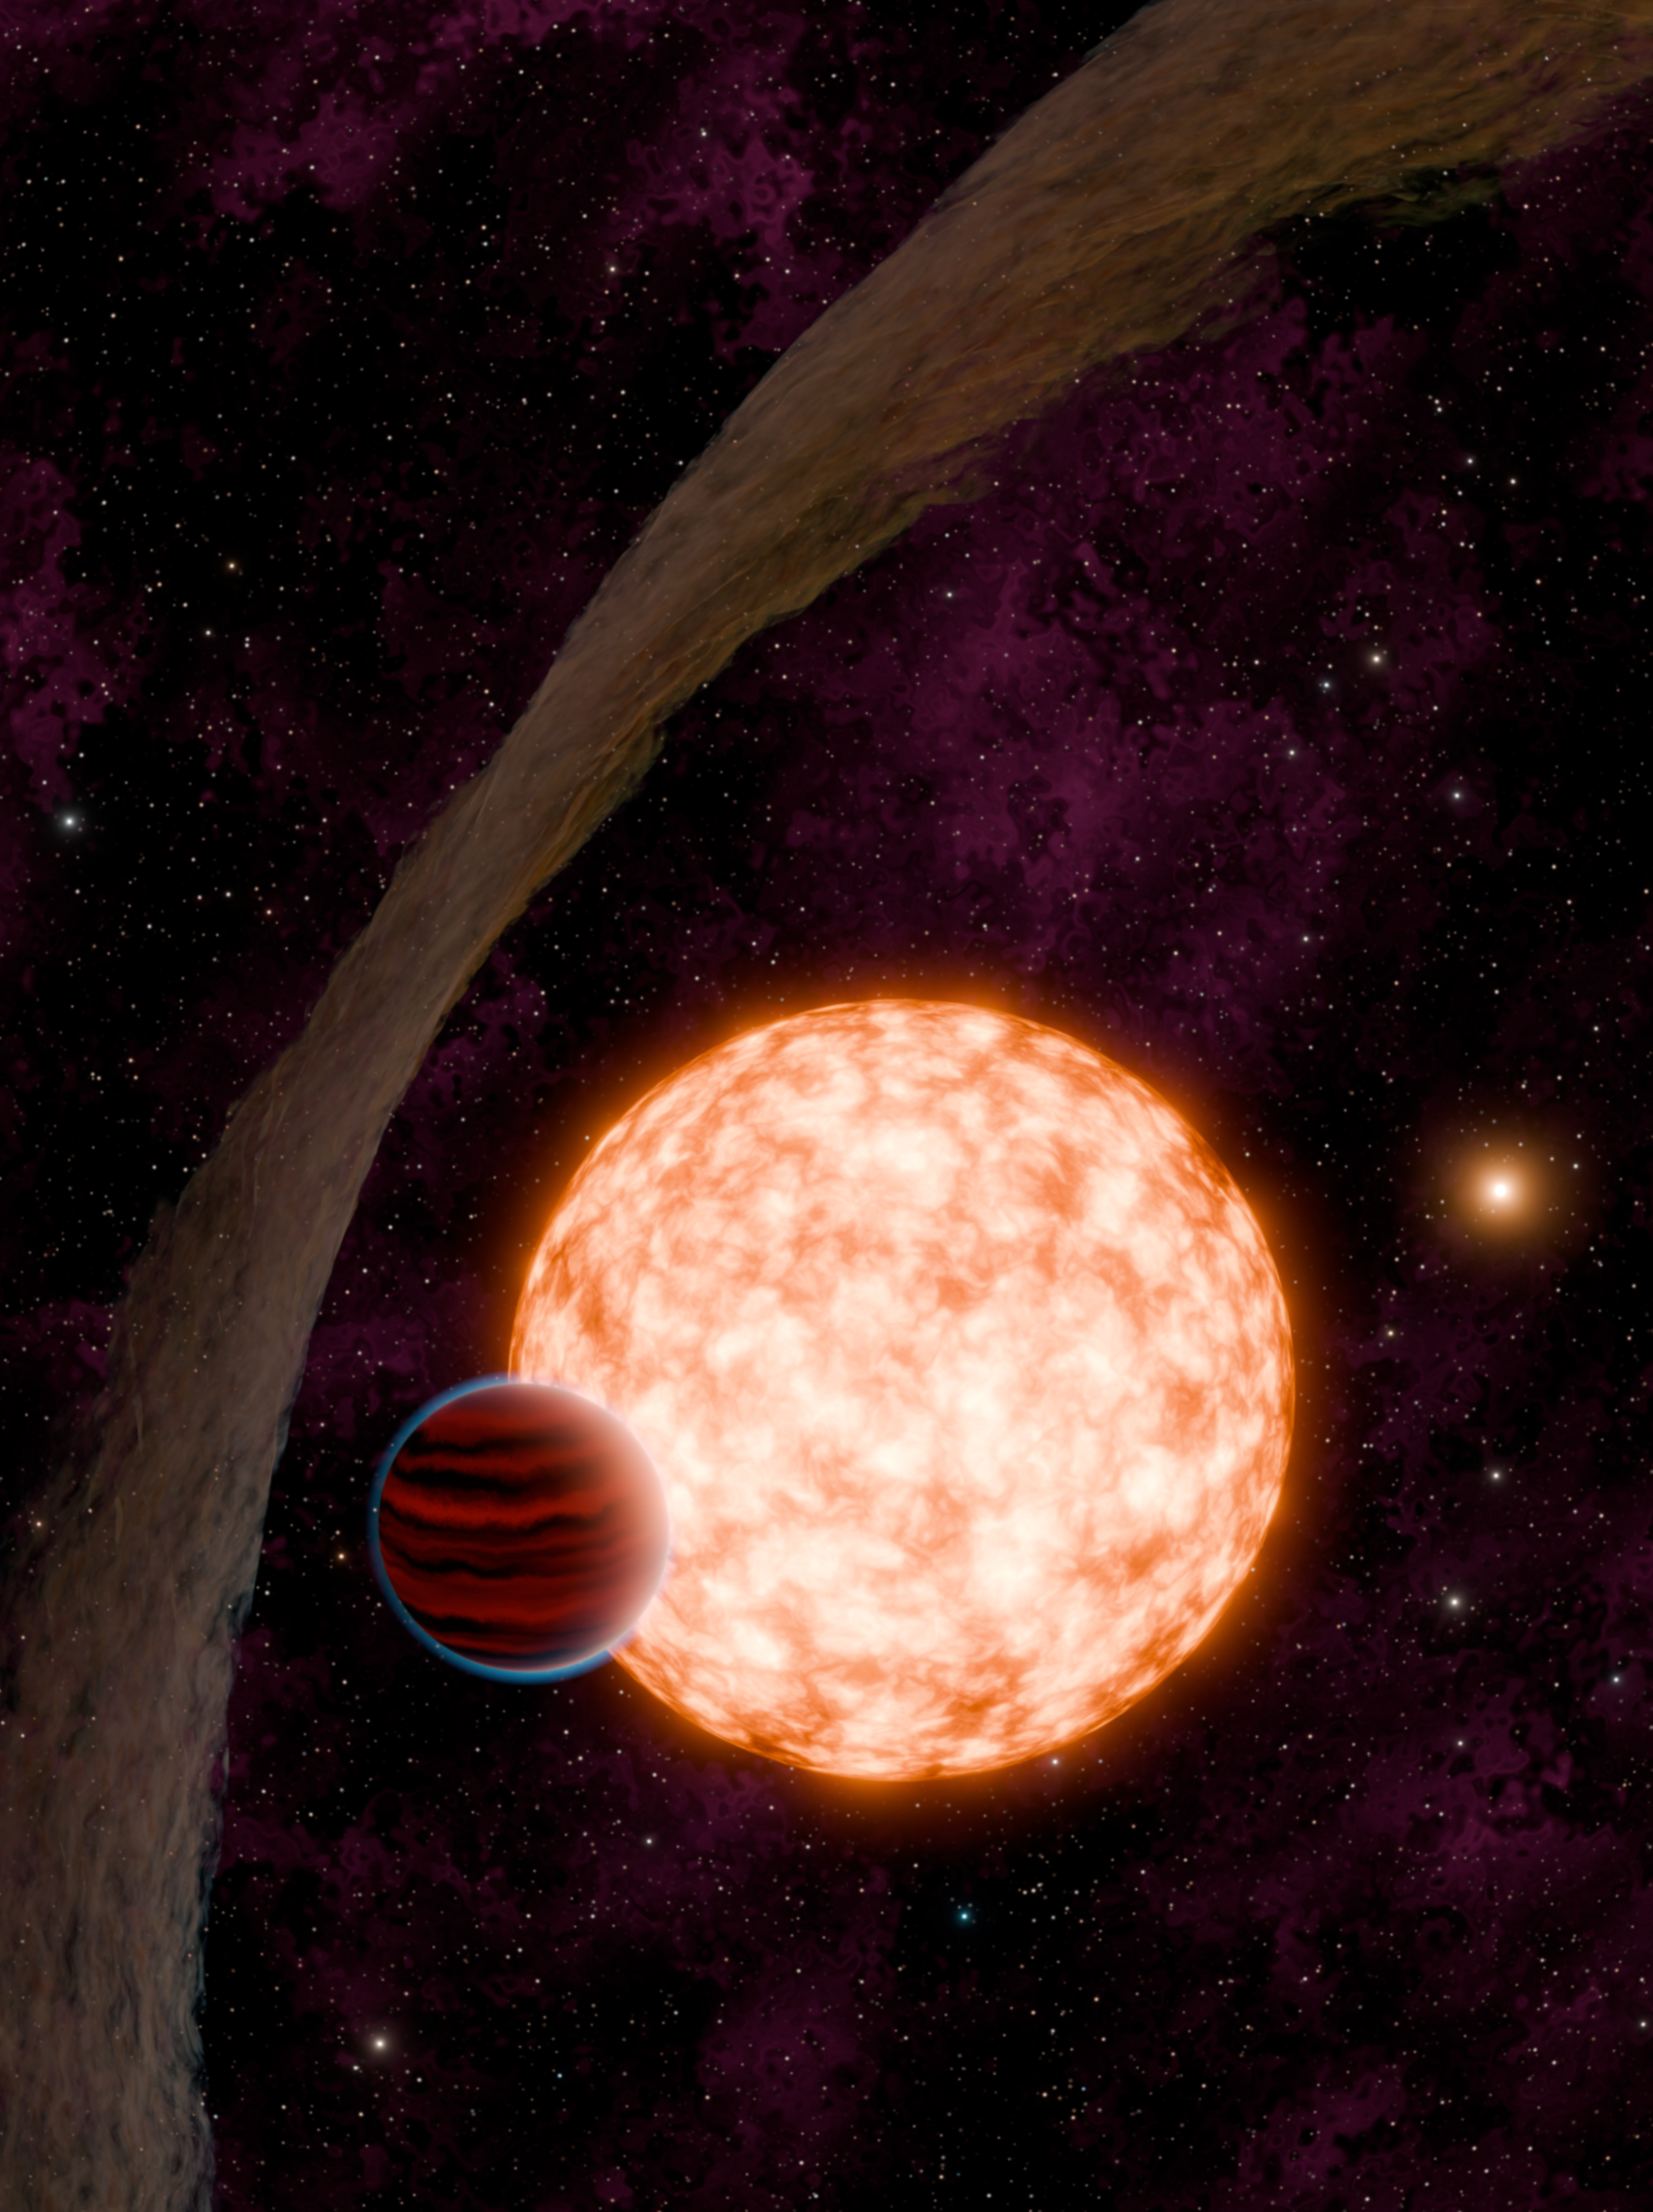

Young Exoplanet (Artist’s Concept)

Artist’s concept of a young, newly discovered planet, exposed to observation by a warped debris disk.

Credit: NASA/JPL-Caltech/R. Hurt, K. Miller (Caltech/IPAC)